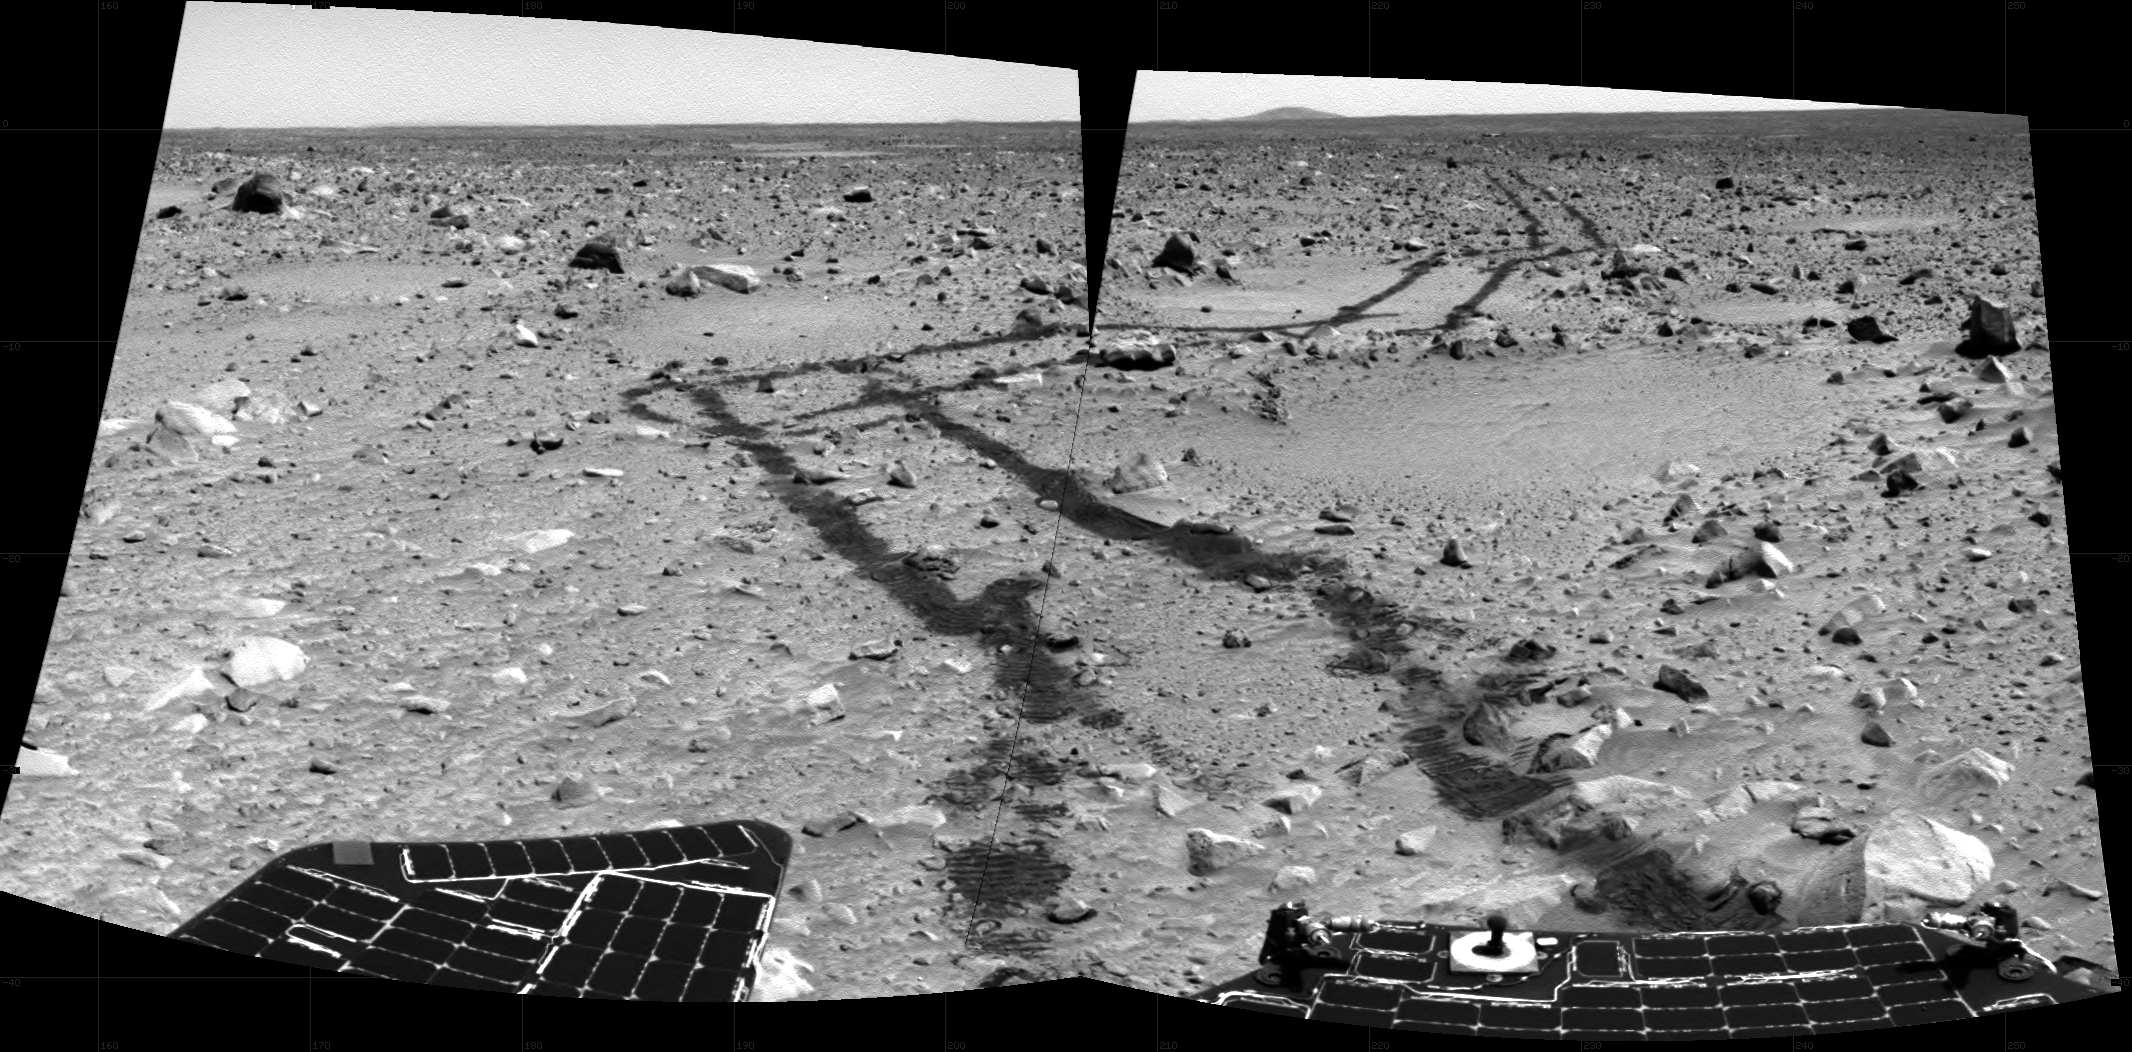

A Long Way From Home

This pair of pieced-together images was taken by the Mars Exploration Rover Spirit’s left navigation camera looking aft on March 6, 2004. It reveals the long and rocky path of nearly 240 meters (787 feet) that Spirit had traveled since safely arriving at Gusev Crater on Jan. 3, 2004.

The lander can still be seen in the distance, but will never be “home” again for the journeying rover. This image is also a tribute to the effectiveness of the autonomous navigation system that the rovers use during parts of their martian drives. Instead of driving directly through the “hollow” seen in the middle right of the image, the autonomous navigation system guided Spirit around the high ridge bordering the hollow.

In the two days after these images were taken, Spirit has traveled roughly 60 meters (197 feet) farther toward its destination at the crater nicknamed “Bonneville.”

Credit: NASA/JPL